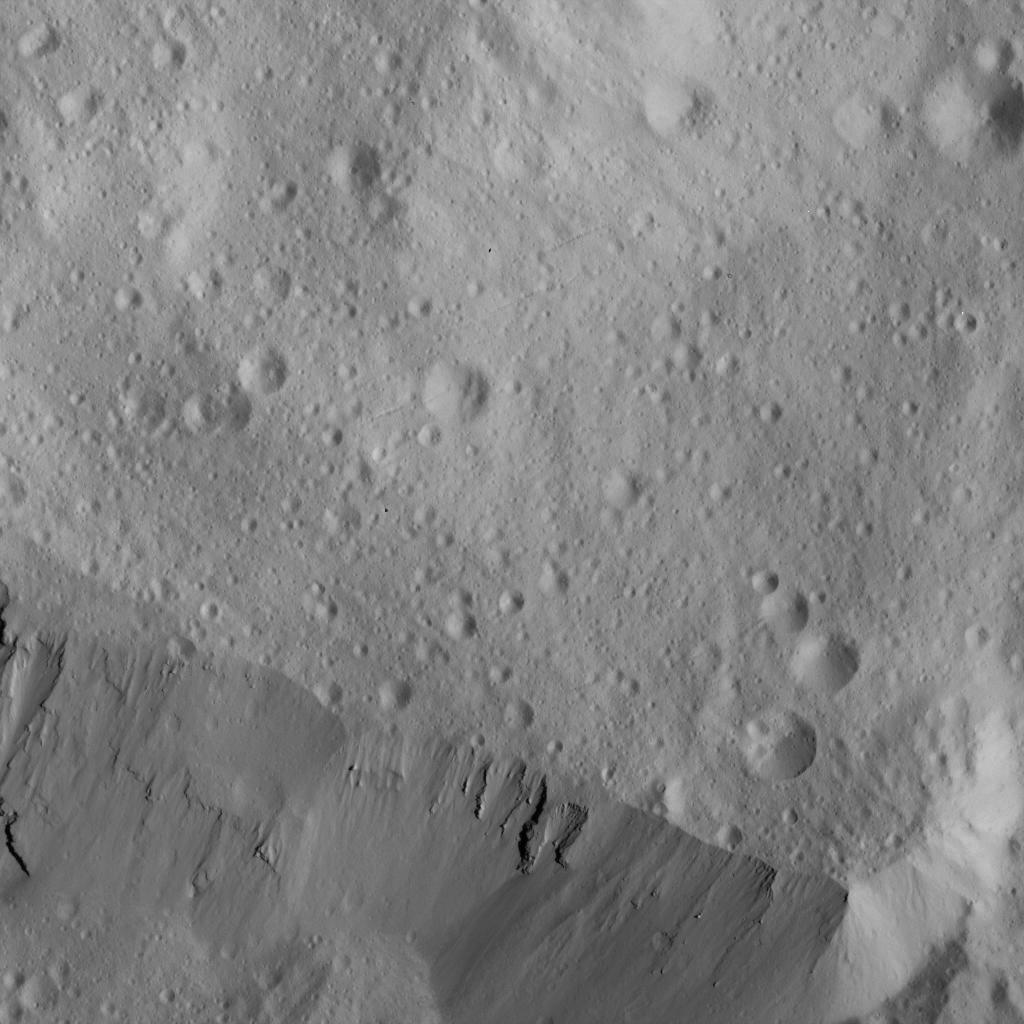

Occator Crater Eastern Rim

This image of the eastern rim of Occator Crater was obtained by NASA’s Dawn spacecraft on June 10, 2018 from an altitude of about 22 miles (36 kilometers).

The center of this picture is located at about 26.3 degrees north latitude and 243.1 degrees east longitude.

Dawn’s mission is managed by JPL for NASA’s Science Mission Directorate in Washington. Dawn is a project of the directorates Discovery Program, managed by NASA’s Marshall Space Flight Center in Huntsville, Alabama. JPL is responsible for overall Dawn mission science. Orbital ATK Inc., in Dulles, Virginia, designed and built the spacecraft. The German Aerospace Center, Max Planck Institute for Solar System Research, Italian Space Agency and Italian National Astrophysical Institute are international partners on the mission team.

Credit: NASA/JPL-Caltech/UCLA/MPS/DLR/IDA